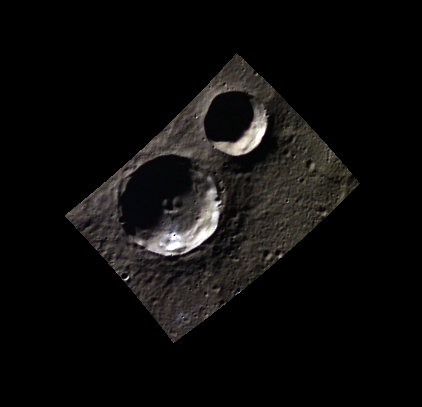

Symphonie Fantastique

Today’s image features the crater Berlioz, a newly named crater within Mercury’s northern plains. Berlioz is the larger crater in this image, with the central peak complex that ironically looks a bit like a smiling face. Hector Berlioz (1803-1869) was a French Romantic composer who was heavily inspired by Shakespeare and Goethe, in particular their works which involved tragedy. Among his most famous works is ‘Symphonie fantastique’, about a young musician’s unrequited love.

This image was acquired as part of MDIS’s 8-color base map. The 8-color base map is composed of WAC images taken through eight different narrow-band color filters and covers more than 99% of Mercury’s surface with an average resolution of 1 kilometer/pixel. The highest-quality color images are obtained for Mercury’s surface when both the spacecraft and the Sun are overhead, so these images typically are taken with viewing conditions of low incidence and emission angles.

Date acquired: September 24, 2011
Image Mission Elapsed Time (MET): 225356176, 225356184, 225356178
Image ID: 800533, 800538, 800534
Instrument: Wide Angle Camera (WAC) of the Mercury Dual Imaging System (MDIS)
WAC filters: 9, 7, 6 (996, 748, 433 nanometers) in red, green, and blue
Center Latitude: 79.85°
Center Longitude: 39.61° E
Resolution: 302 meters/pixel
Scale: Berlioz crater is 31.4 km (19.5 mi) in diameter.
Incidence Angle: 83.3°
Emission Angle: 0.1°
Phase Angle: 83.4°
Orientation: North is towards the right in this image.

The MESSENGER spacecraft is the first ever to orbit the planet Mercury, and the spacecraft’s seven scientific instruments and radio science investigation are unraveling the history and evolution of the Solar System’s innermost planet. MESSENGER acquired over 150,000 images and extensive other data sets. MESSENGER is capable of continuing orbital operations until early 2015.

For information regarding the use of images, see the MESSENGER image use policy.

Credit: NASA/Johns Hopkins University Applied Physics Laboratory/Carnegie Institution of Washington